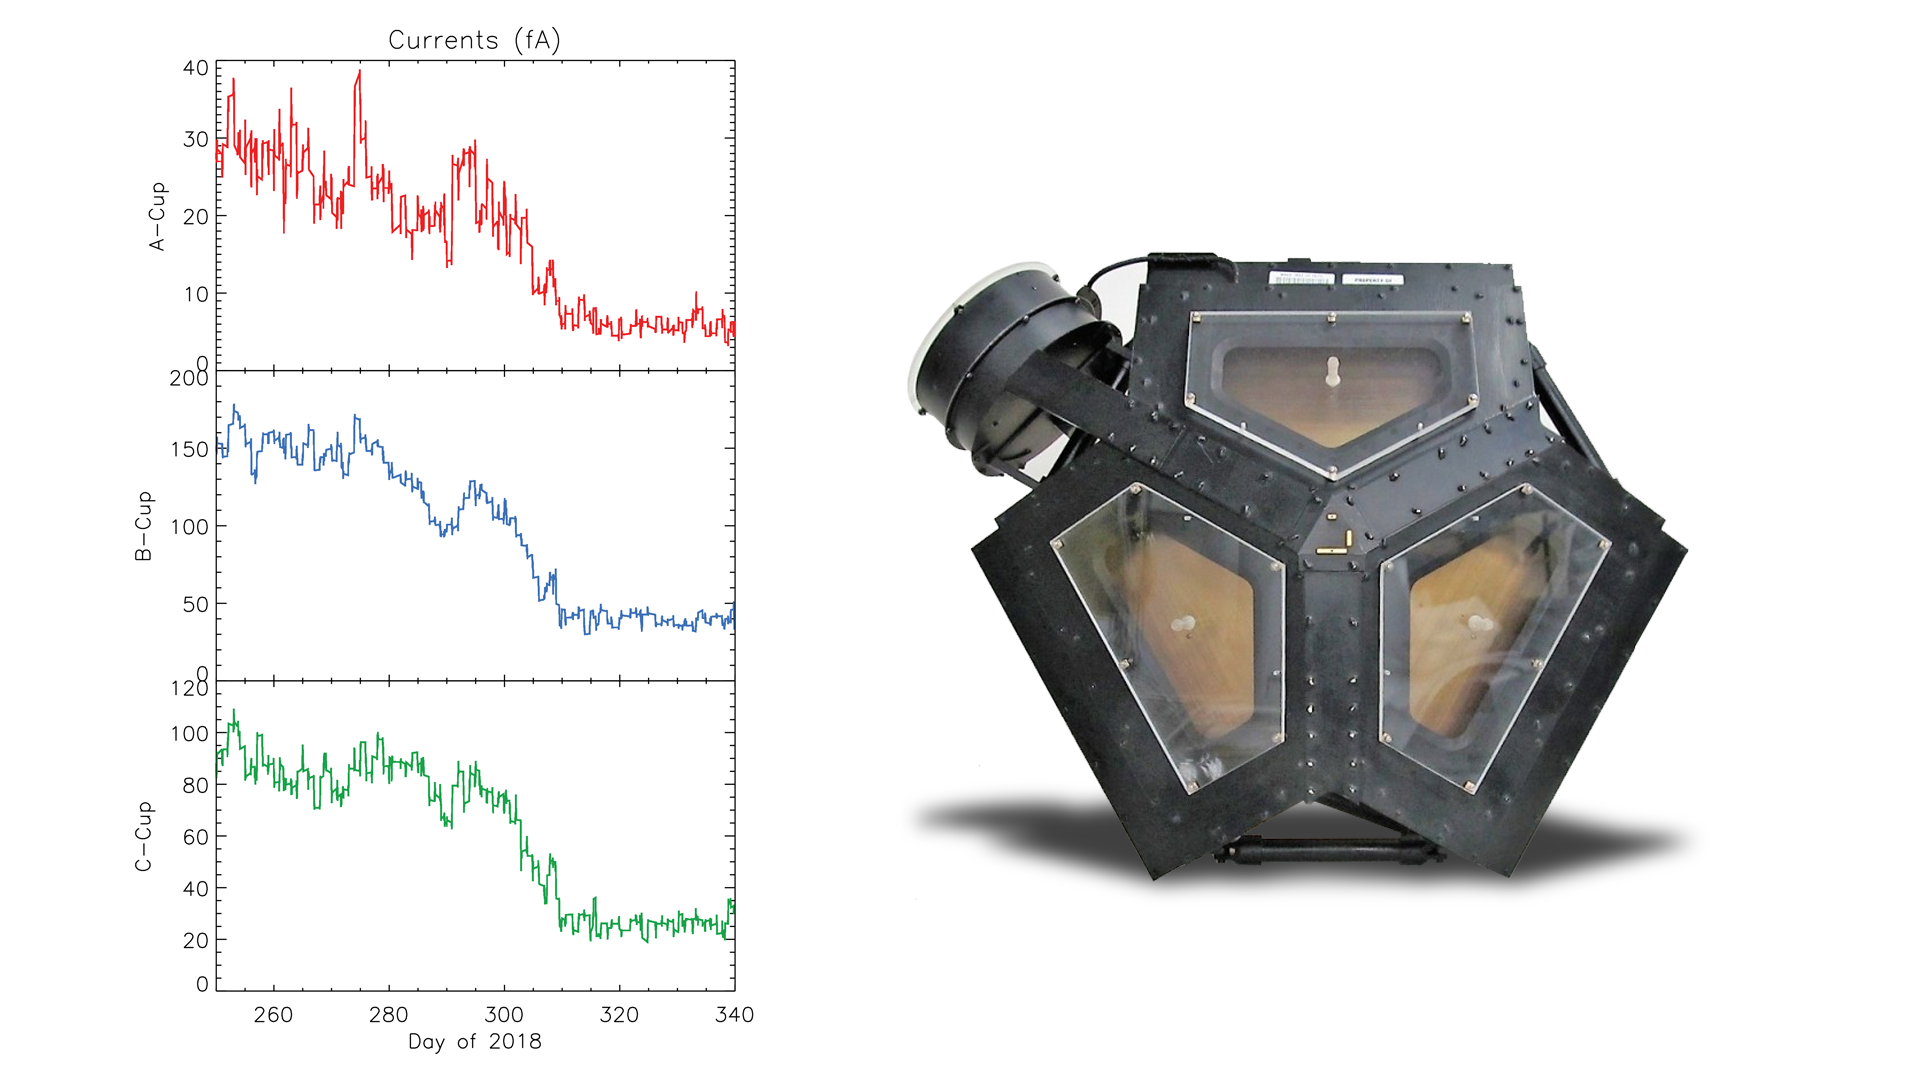

Changes in the Plasma Environment in Three Directions

The set of graphs on the left illustrates the drop in electrical current detected in three directions by Voyager 2’s plasma science experiment (PLS) to background levels. They are among the key pieces of data that Voyager scientists used to determine that Voyager 2 entered interstellar space, the space between stars, in November 2018. The disappearance in electrical current in the sunward-looking detectors indicates the spacecraft is no longer in the outward flow of solar wind plasma. It is instead in a new plasma environment — interstellar medium plasma.

The image on the right shows the Faraday cups of the PLS. The three sunward pointed cups point in slightly different directions in order to measure the direction of the solar wind. The fourth cup (on the upper left) points perpendicular to the others.

The Voyager spacecraft were built by JPL, which continues to operate both. JPL is a division of Caltech in Pasadena. California. The Voyager missions are a part of the NASA Heliophysics System Observatory, sponsored by the Heliophysics Division of the Science Mission Directorate in Washington.

Credit: NASA/JPL-Caltech/MIT